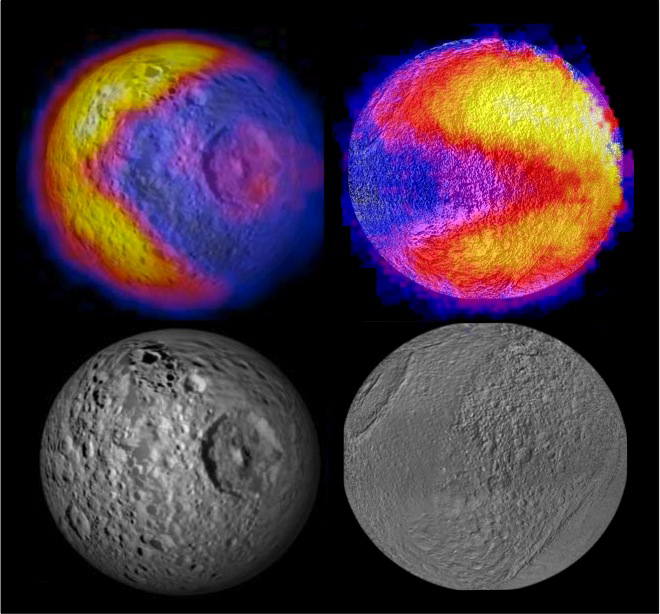

A Pair of ‘Pac-Men’

Scientists with NASA’s Cassini mission have spotted two features shaped like the 1980s video game icon “Pac-Man” on moons of Saturn. One was observed on the moon Mimas in 2010 and the latest was observed on the moon Tethys. The pattern appears in thermal data obtained by Cassini’s composite infrared spectrometer, with warmer areas making up the Pac-Man shape.

Scientists saw the Tethys Pac-Man in data obtained on Sept. 14, 2011, where daytime temperatures inside the mouth of Pac-Man were seen to be cooler than their surroundings by 29 degrees Fahrenheit (15 kelvins). The warmest temperature recorded was a chilly minus 300 degrees Fahrenheit (90 kelvins). The Mimas Pac-Man was seen in data from Feb. 13, 2010. (For more information, see PIA12867.) The high temperature at Tethys is actually slightly cooler than the warmest temperature at Mimas (about minus 290 degrees Fahrenheit or 95 kelvins). One version of the image pegs white to be the hottest temperatures on both moons — minus 290 degrees Fahrenheit (95 kelvins) on Mimas and minus 300 degrees Fahrenheit (90 kelvins) on Tethys. Another version shows the minus 290 degrees Fahrenheit (95 kelvins) as white on both moons, revealing a subtler temperature variation on Tethys. Unannotated images of the two color schemes are also available.

At Tethys, unlike Mimas, the Pac-Man pattern can also be seen subtly in visible-light images of the surface, as a dark lens-shaped region. This brightness variation was first noticed in an image from NASA’s Voyager spacecraft in 1980. (A good view of this region can be seen in PIA01392.)

Scientists theorize that the Pac-Man thermal shape on the Saturnian moons occurs because high-energy electrons bombard low latitudes on the side of the moon that faces forward as it orbits around Saturn, turning a fluffy surface into hard-packed ice. As a result, the altered surface does not heat as rapidly in the sunshine or cool down as quickly at night as the rest of the surface, similar to how a boardwalk at the beach feels cooler during the day but warmer at night than the nearby sand. Finding another PacMan on Tethys confirms that high-energy electrons can dramatically alter the surface of an icy moon. Also, because the altered region on Tethys, unlike on Mimas, is also bombarded by icy particles from Enceladus’ plumes, it implies the surface alteration is occurring more quickly than its recoating by plume particles.

The Cassini-Huygens mission is a cooperative project of NASA, the European Space Agency and the Italian Space Agency. NASA’s Jet Propulsion Laboratory, Pasadena, Calif., a division of the California Institute of Technology in Pasadena, manages the mission for NASA’s Science Mission Directorate, Washington, D.C. The Cassini orbiter was designed, developed and assembled at JPL. The composite infrared spectrometer team is based at NASA’s Goddard Space Flight Center in Greenbelt, Md., where the instrument was built.

Credit: NASA/JPL-Caltech/GSFC/SWRI